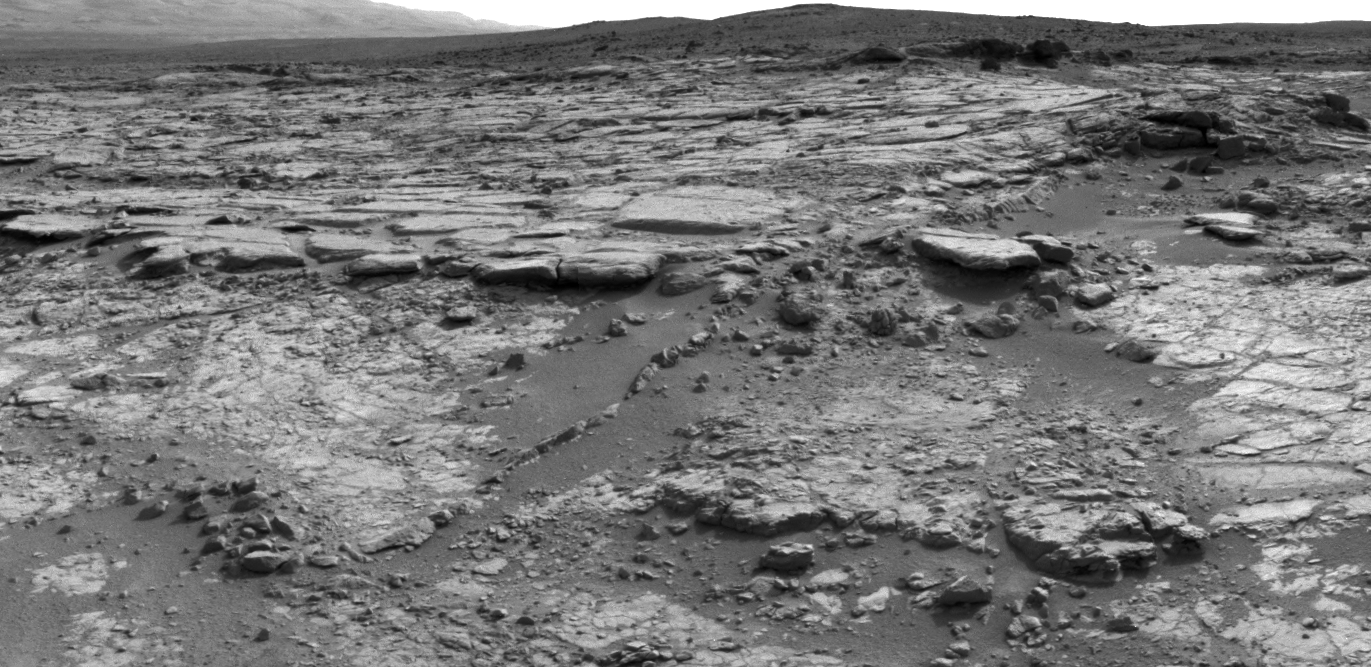

‘Snake River’ Rock Feature Viewed by Curiosity Mars Rover

The sinuous rock feature in the lower center of this mosaic of images recorded by the NASA Mars rover Curiosity is called “Snake River.” The images in the mosaic were taken by Curiosity’s Navigation Camera during the 133rd Martian day, or sol, of the rover’s mission on Mars (Dec. 20, 2012).

On Sol 147 (Jan. 3, 2013), Curiosity drove about 10 feet (3 meters) to get a closer look at Snake River for before proceeding to other nearby rocks.

JPL, a division of the California Institute of Technology, Pasadena, manages the Mars Science Laboratory Project for NASA’s Science Mission Directorate, Washington. JPL designed and built the project’s Curiosity rover.

Credit: NASA/JPL-Caltech